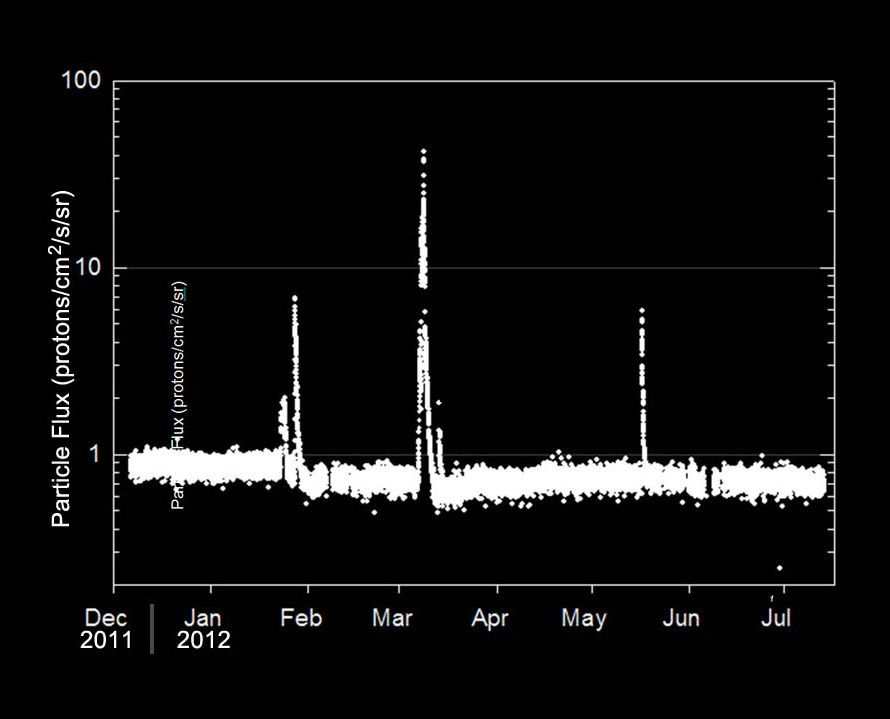

Radiation Levels on the Way to Mars

This graphic shows the flux of radiation detected by NASA’s Mars Science Laboratory on the trip from Earth to Mars from December 2011 to July 2012. The spikes in radiation levels occurred in February, March and late May of 2012 because of large solar energetic particle events caused by giant flares on the sun.

The data were obtained by the Radiation Assessment Detector on Curiosity. The radiation levels are measured in units of flux or particles per square centimeter per second per steradian. The MSL spacecraft structure (which includes the backshell and heatshield) provides significant shielding from the deep space radiation environment, reducing significantly the particle flux observed by the Radiation Assessment Detector.

Zooming in on the solar energetic particle event in March, a red line shows the particle flux observed by the Solar Isotope Spectrometer instrument on NASA’s Advanced Composition Explorer. ACE orbits the L1 libration point, which is a point of Earth-sun gravitational equilibrium about 930,000 miles (1.5 million kilometers) from Earth and 92.27 million miles (148.5 million kilometers) from the sun. In March, the ACE spacecraft was roughly aligned with MSL in terms of the path the solar particles took from the sun, thus providing a good estimate of the radiation levels outside of MSL’s shielding. The measurements from the Solar Isotope Spectrometer are several orders of magnitude greater than those seen by MSL’s Radiation Assessment Detector inside the capsule.

NASA’s Jet Propulsion Laboratory, a division of the California Institute of Technology, in Pasadena, manages the Mars Science Laboratory mission for the NASA Science Mission Directorate, Washington, and built Curiosity.

Credit: NASA/JPL-Caltech